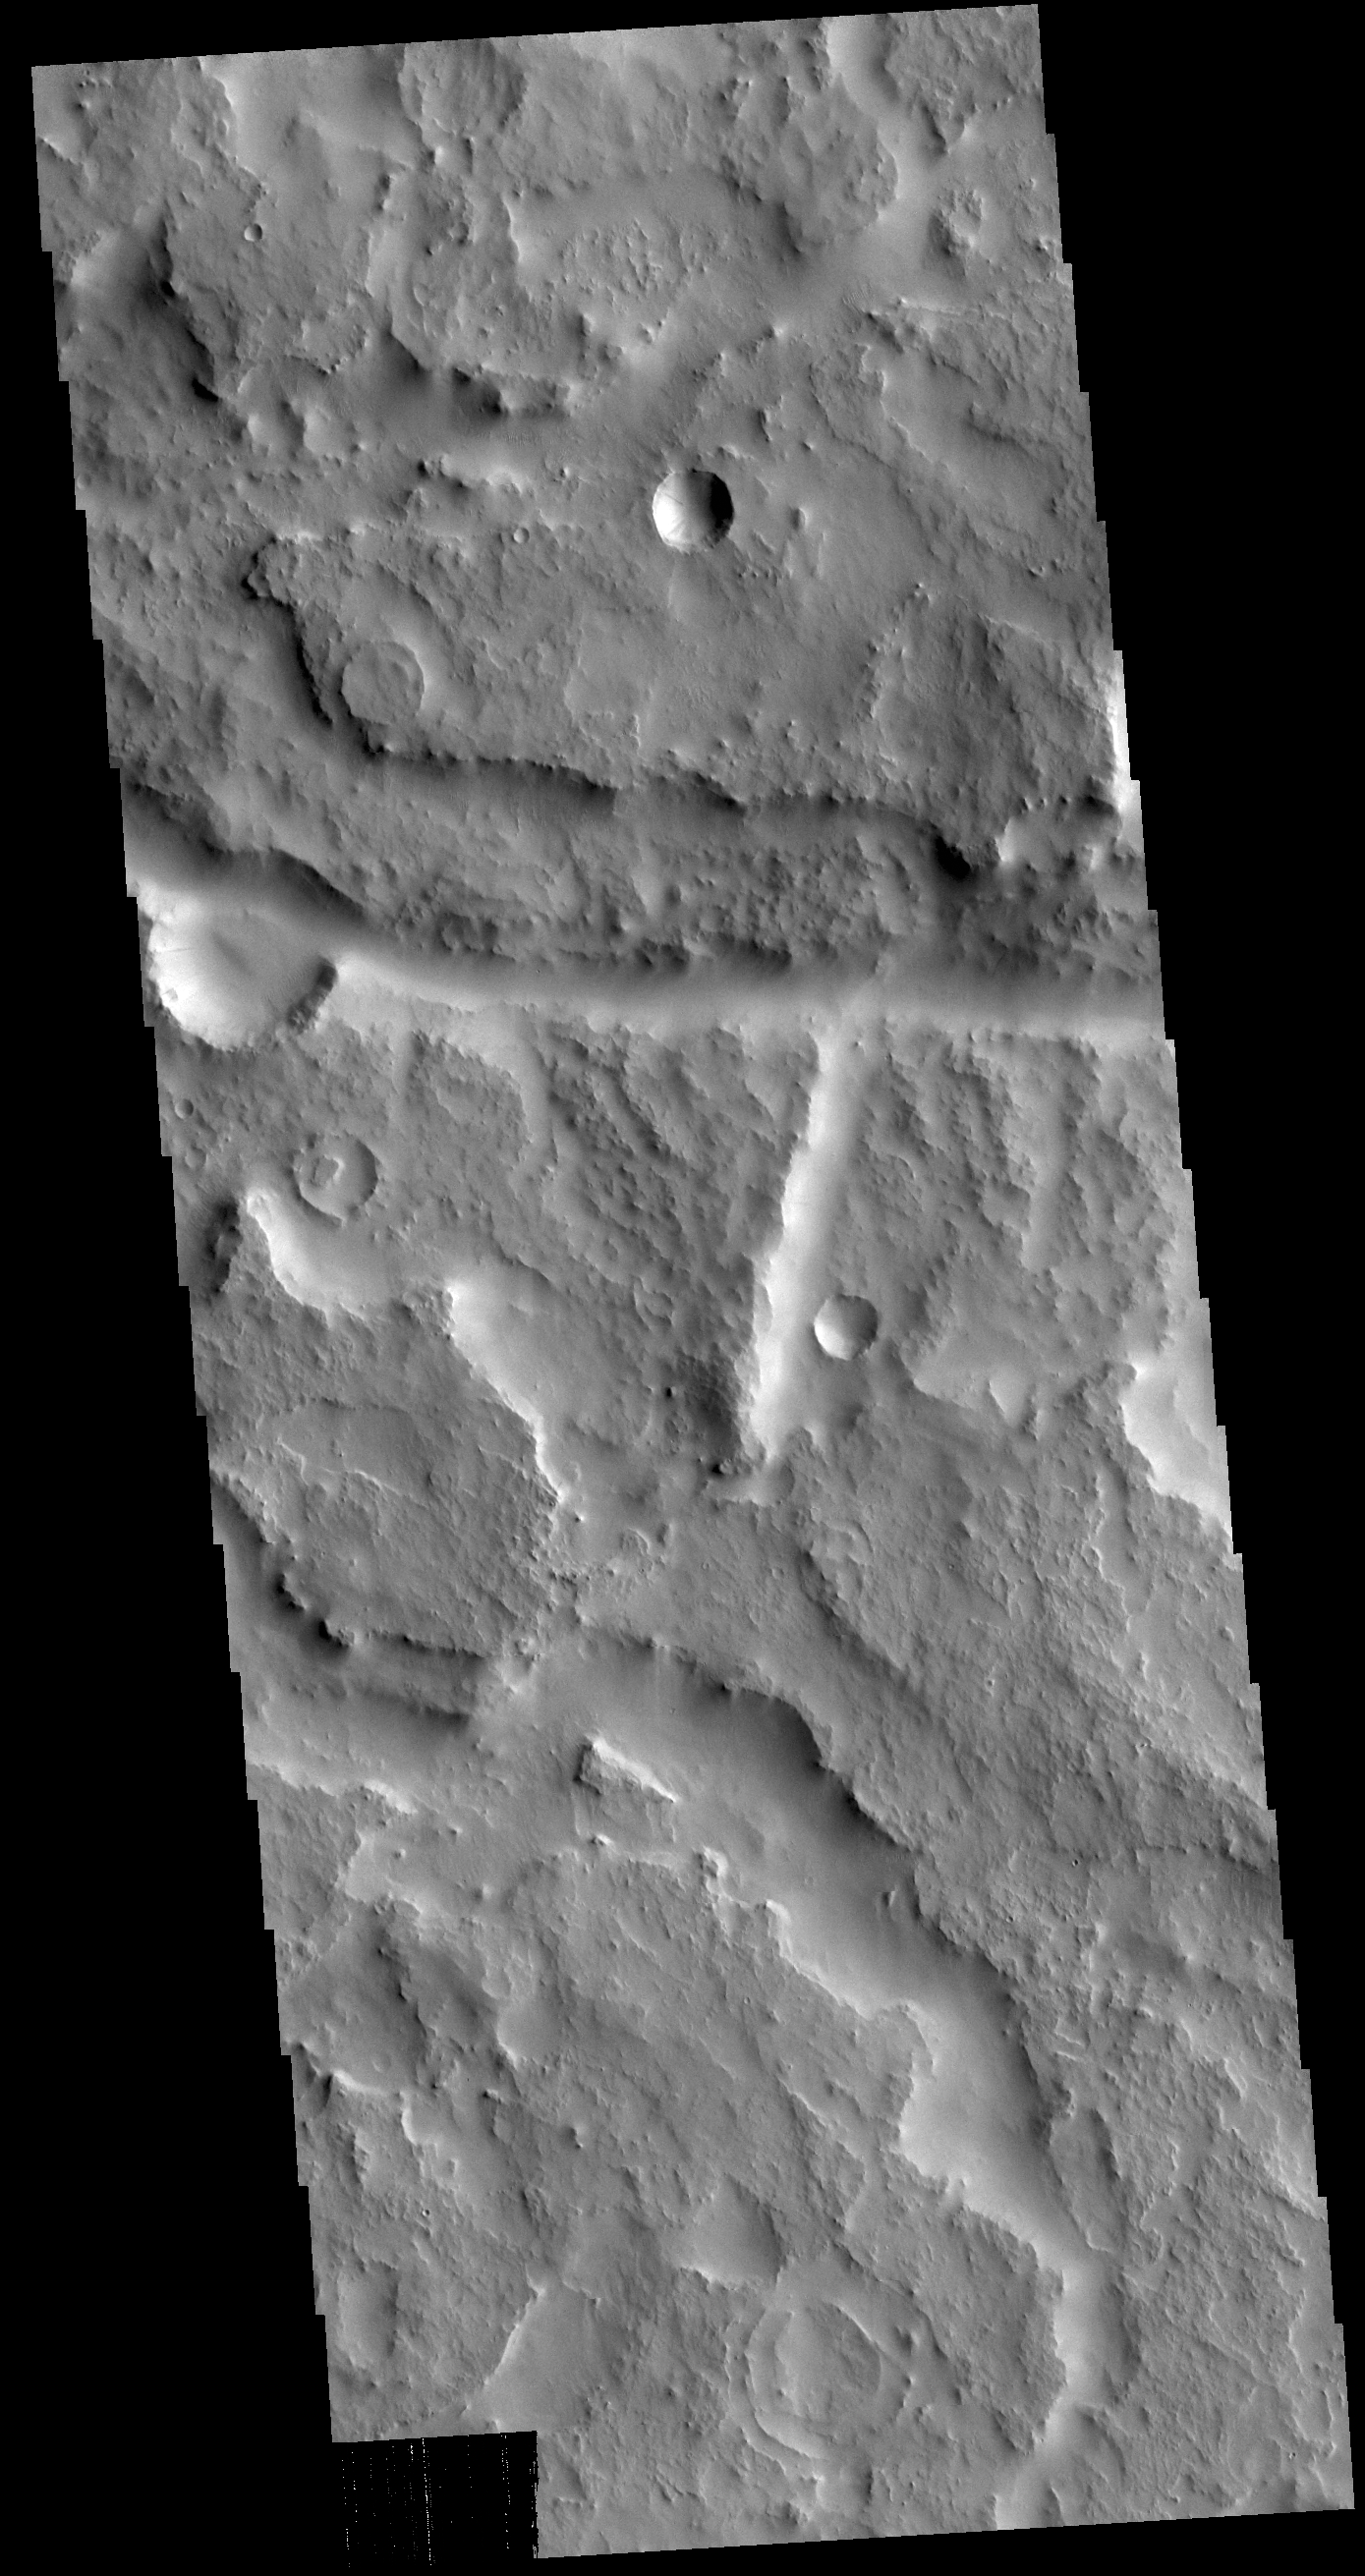

Indus Vallis

Today’s VIS image shows part of Indus Vallis, located in northern Terra Sabaea. The valley system is over 300 km (186 miles) long.

Credit: NASA/JPL-Caltech/ASU